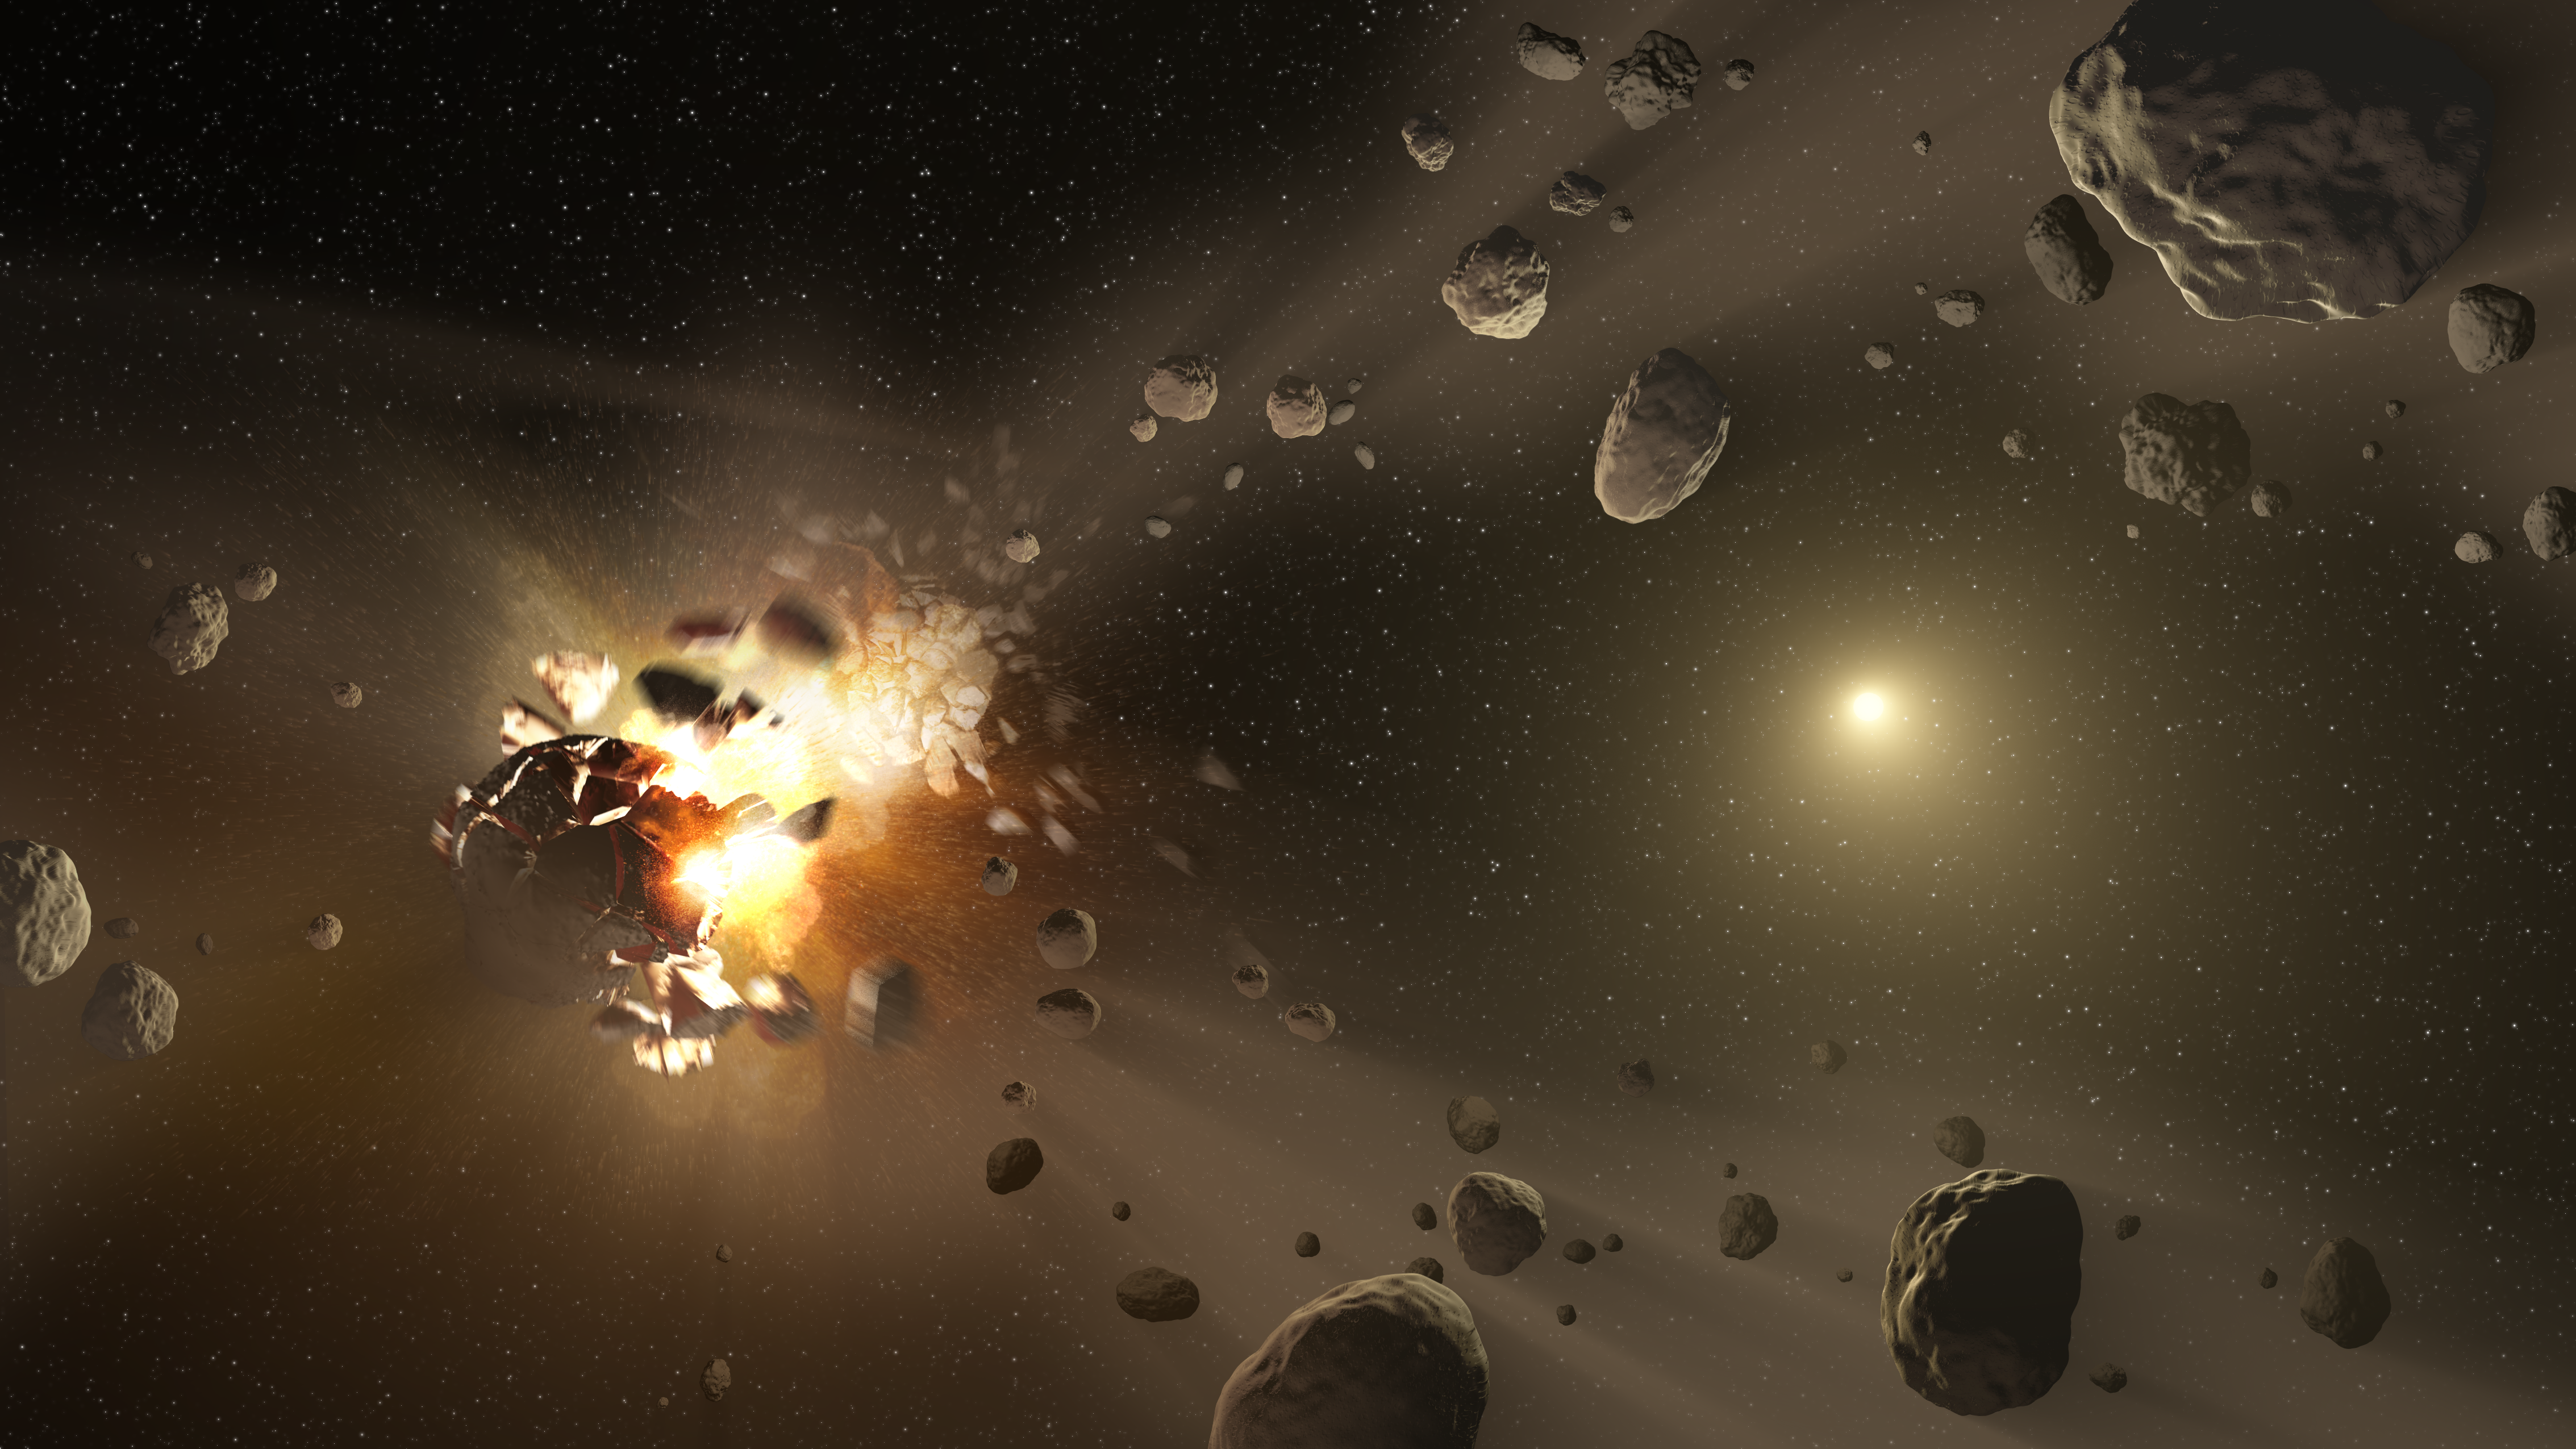

Asteroid Family’s Shattered Past (Artist Concept)

This artist’s conception shows how families of asteroids are created. Over the history of our solar system, catastrophic collisions between asteroids located in the belt between Mars and Jupiter have formed families of objects on similar orbits around the sun.

New data from NASA’s NEOWISE project, based on observations made by the Wide-field Infrared Survey Explorer (WISE), have revealed the sizes and reflectivity of members of these asteroids families. The findings are helping scientists better understand how the families formed and evolved.

NEOWISE is the asteroid-hunting portion of NASA’s Wide-field Infrared Survey Explorer, or WISE, mission, which scanned the entire sky twice in infrared light before entering hibernation mode in 2011.

Credit: NASA/JPL-Caltech